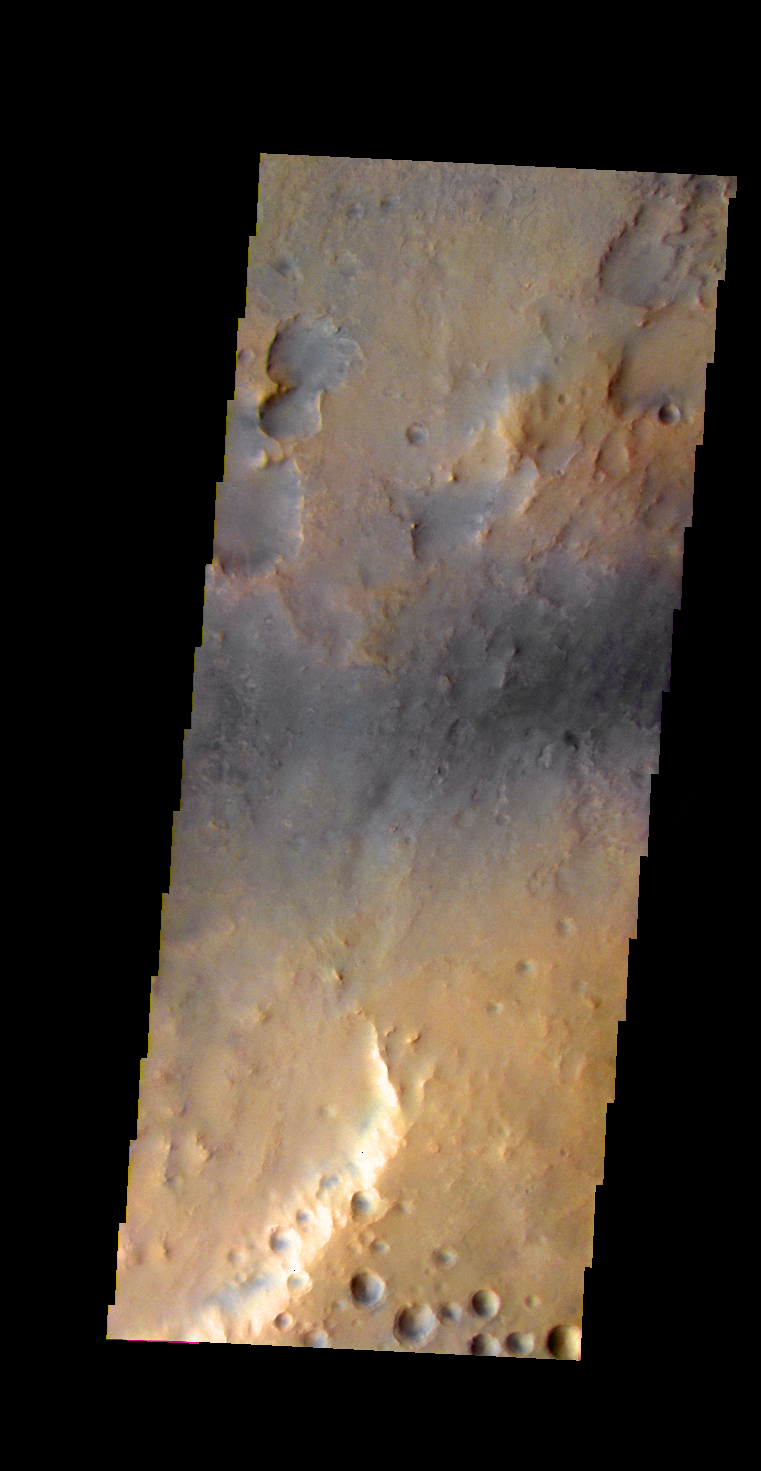

Martian Color #9

This image shows part of the Nili Fossae region.

This color treatment is the result of a collaboration between THEMIS team members at Cornell University and space artist Don Davis, who is an expert on true-color renderings of planetary and astronomical objects. Davis began with calibrated and co-registered THEMIS VIS multi-band radiance files produced by the Cornell group. Using as a guide true-color imaging from spacecraft and his own personal experience at Mt. Wilson and other observatories, he performed a manual color balance to display the spectral capabilities of the THEMIS imager within the context of other Mars observations. He also did some manual smoothing along with other image processing to minimize the effects of residual scattered light in the images.

Image information: VIS instrument. Latitude 21.8N, Longitude 76.3E. 37 meter/pixel resolution.

Please see the THEMIS Data Citation Note for details on crediting THEMIS images.

Note: this THEMIS visual image has not been radiometrically nor geometrically calibrated for this preliminary release. An empirical correction has been performed to remove instrumental effects. A linear shift has been applied in the cross-track and down-track direction to approximate spacecraft and planetary motion. Fully calibrated and geometrically projected images will be released through the Planetary Data System in accordance with Project policies at a later time.

NASA’s Jet Propulsion Laboratory manages the 2001 Mars Odyssey mission for NASA’s Office of Space Science, Washington, D.C. The Thermal Emission Imaging System (THEMIS) was developed by Arizona State University, Tempe, in collaboration with Raytheon Santa Barbara Remote Sensing. The THEMIS investigation is led by Dr. Philip Christensen at Arizona State University. Lockheed Martin Astronautics, Denver, is the prime contractor for the Odyssey project, and developed and built the orbiter. Mission operations are conducted jointly from Lockheed Martin and from JPL, a division of the California Institute of Technology in Pasadena.

Credit: NASA/JPL/ASU